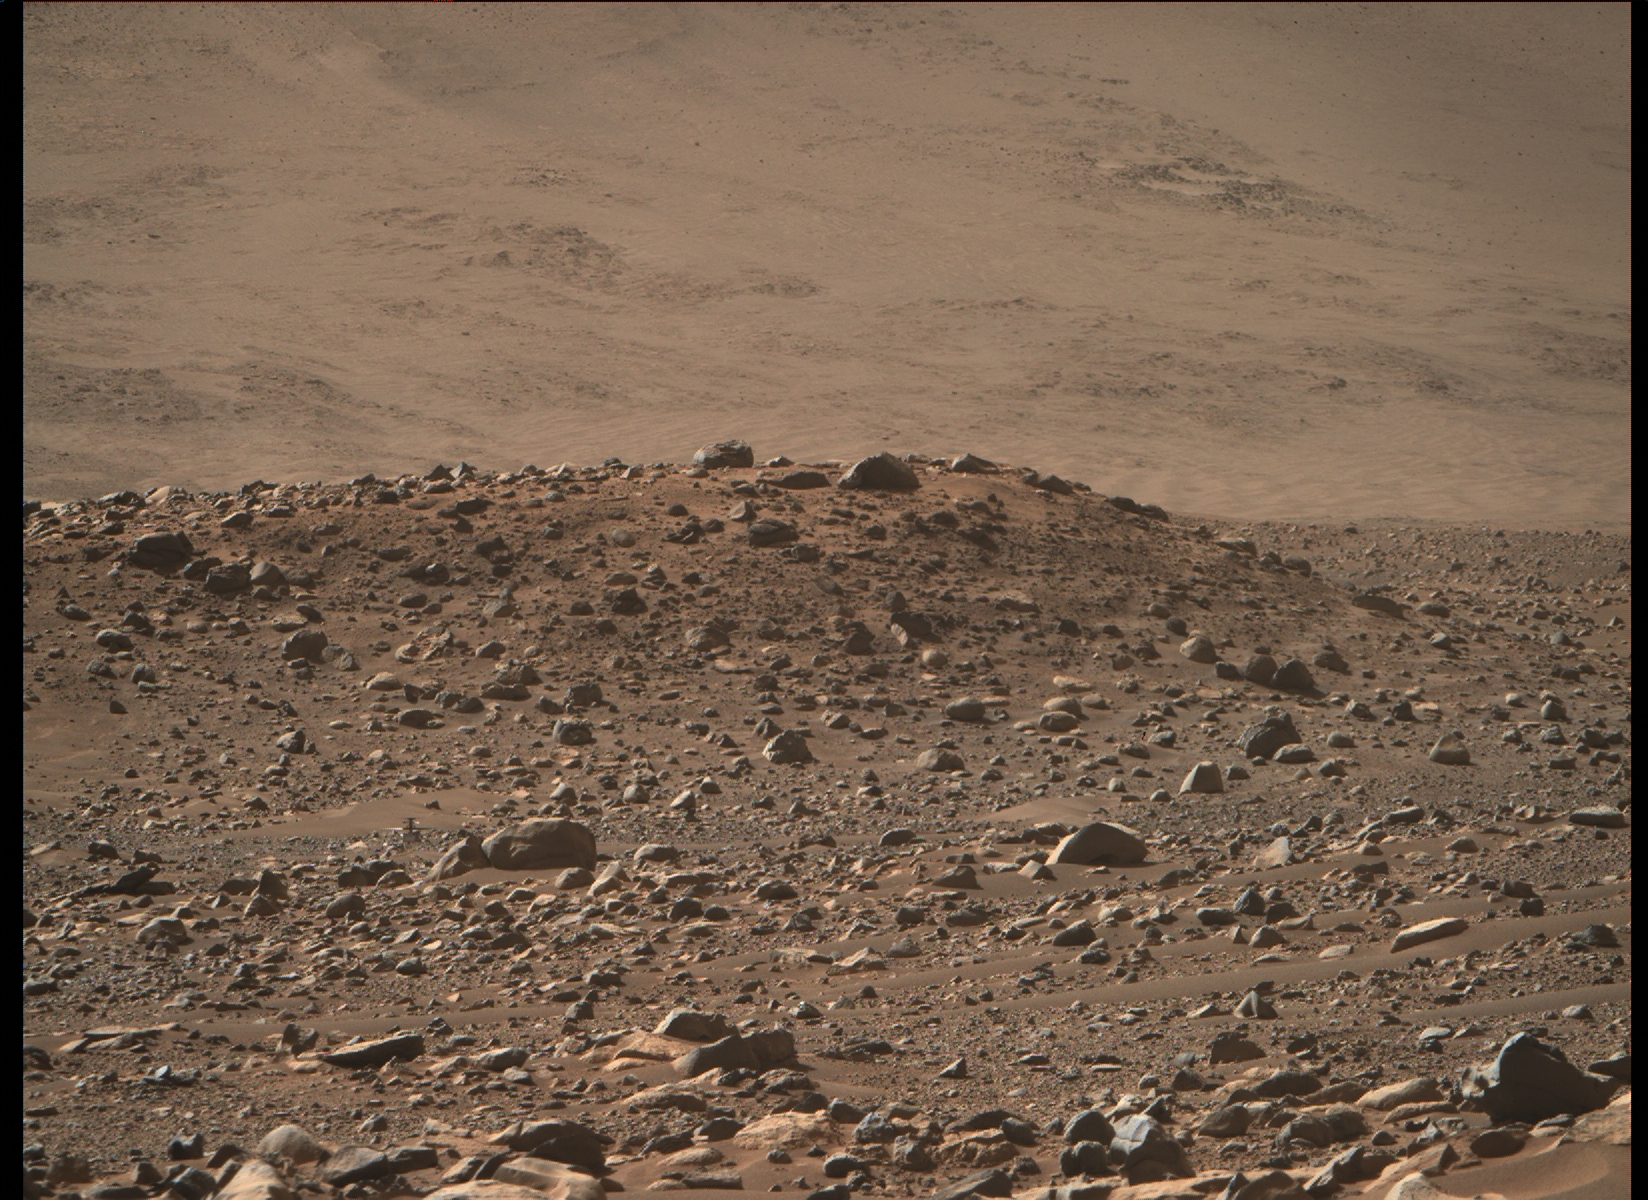

Ingenuity at ‘Airfield Mu’

This image of NASA’s Ingenuity Mars Helicopter at “Airfield Mu” was taken by the Mastcam-Z instrument aboard Perseverance on April 14, 2023, the 764th Martian day, or sol, of the rover’s mission. The helicopter’s landing hazard avoidance algorithm helped guide it to a safe landing at Mu the previous sol, after completing its 50th flight.

The helicopter is just below and to the left of center in the image. It is about 720 feet (220 meters) away from the rover. The approximately 4-foot-wide (1.2-meter-wide) split boulder, which appears to be directly in front and to the right of the helicopter, is actually about 380 feet (115 meters) in front of the rotorcraft.

Figure A is an annotated version of image indicating Ingenuity.

NASA’s Jet Propulsion Laboratory, which is managed for the agency by Caltech in Pasadena, California, built and manages operations of the Perseverance rover. Arizona State University leads the operations of the Mastcam-Z instrument, working in collaboration with Malin Space Science Systems in San Diego, on the design, fabrication, testing, and operation of the cameras, and in collaboration with the Niels Bohr Institute of the University of Copenhagen on the design, fabrication, and testing of the calibration targets.

The Ingenuity Mars Helicopter was built by JPL, which manages the project for NASA Headquarters. It is supported by NASA’s Science Mission Directorate. NASA’s Ames Research Center in California’s Silicon Valley and NASA’s Langley Research Center in Hampton, Virginia, provided significant flight performance analysis and technical assistance during Ingenuity’s development. AeroVironment Inc., Qualcomm, and SolAero also provided design assistance and major vehicle components. Lockheed Martin Space designed and manufactured the Mars Helicopter Delivery System.

Credit: NASA/JPL-Caltech/ASU/MSSS